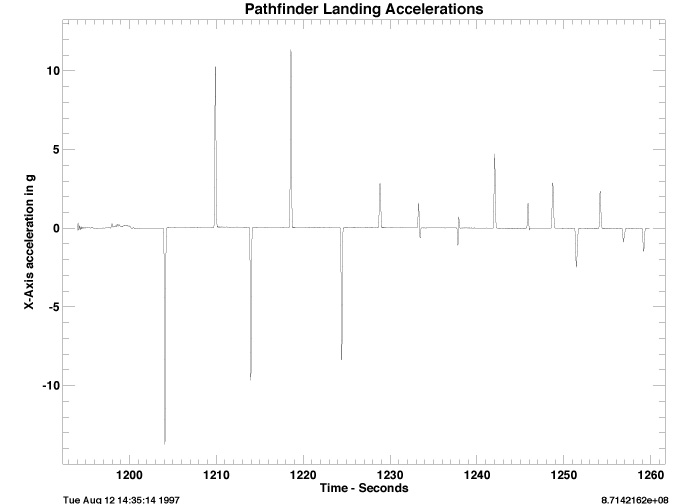

Pathfinder Landing Accelerations

This figure shows RSS acceleration from the three Pathfinder science accelerometers plotted as a function of time during the Pathfinder spacecraft landing. Specific features are airbag deployment (1194 seconds), RAD motor firing (1198 seconds), the cutting of the bridal (1200 seconds), the first bounce (1204 seconds), and the second bounce (1210 seconds). 15 bounces are clearly shown before the high rate (32 Hz) data sampling period ends. Pathfinder is thought to have bounced and rolled for another 1 minute before coming to rest. The height of the peak shows how hard the lander bounced, and the time between peaks shows how high the bounce was. (For example 6 seconds = 16.7 m, 5 seconds = 11.6 m, 4 seconds = 7.4 m, 3 seconds = 4.2 m, and 2 seconds = 1.9 m.)

Photojournal note: Sojourner spent 83 days of a planned seven-day mission exploring the Martian terrain, acquiring images, and taking chemical, atmospheric and other measurements. The final data transmission received from Pathfinder was at 10:23 UTC on September 27, 1997. Although mission managers tried to restore full communications during the following five months, the successful mission was terminated on March 10, 1998.

Credit: NASA/JPL